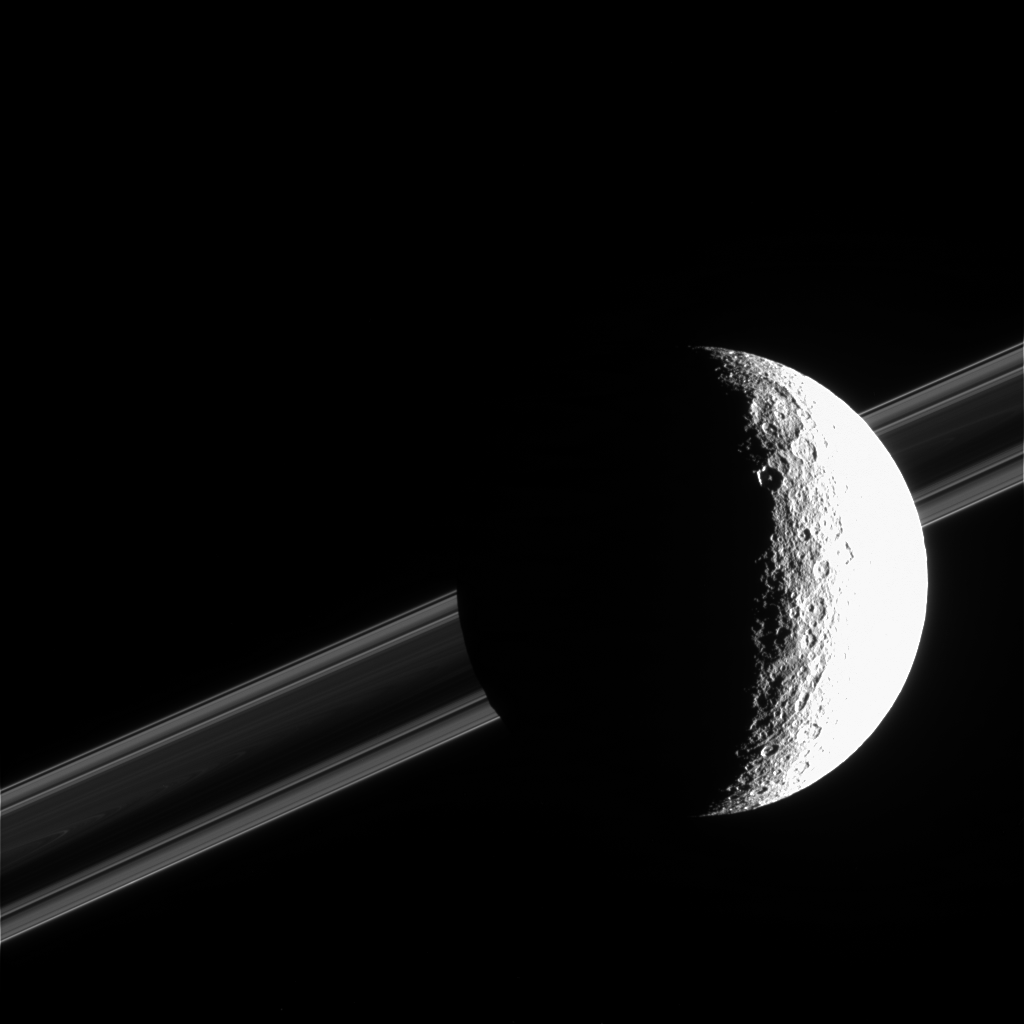

Sun-Drenched Rhea

Saturn’s brightly sunlit moon Rhea commands the foreground in this image from Cassini. The planet’s splendid rings are discernible in the background. Rhea is 1,528 kilometers (949 miles) across.

The spacecraft was just above the ringplane when it acquired this image, and thus captured the darkened appearance of the dense B ring when viewed with sunlight filtered through the rings. From this perspective, bright areas in the rings are regions of low density, containing very small particles that effectively scatter light toward Cassini.

North on Rhea is up and rotated about 25 degrees to the left. This view shows principally the anti-Saturn hemisphere on Rhea. The right side of Rhea is overexposed.

The image was taken in visible light with the Cassini spacecraft narrow-angle camera on Feb. 18, 2005, at a distance of approximately 540,000 kilometers (340,000 miles) from Rhea and at a Sun-Rhea-spacecraft, or phase, angle of 110 degrees. The image scale is 3 kilometers (2 miles) per pixel.

The Cassini-Huygens mission is a cooperative project of NASA, the European Space Agency and the Italian Space Agency. The Jet Propulsion Laboratory, a division of the California Institute of Technology in Pasadena, manages the mission for NASA’s Science Mission Directorate, Washington, D.C. The Cassini orbiter and its two onboard cameras were designed, developed and assembled at JPL. The imaging team is based at the Space Science Institute, Boulder, Colo.

Credit: NASA/JPL/Space Science Institute